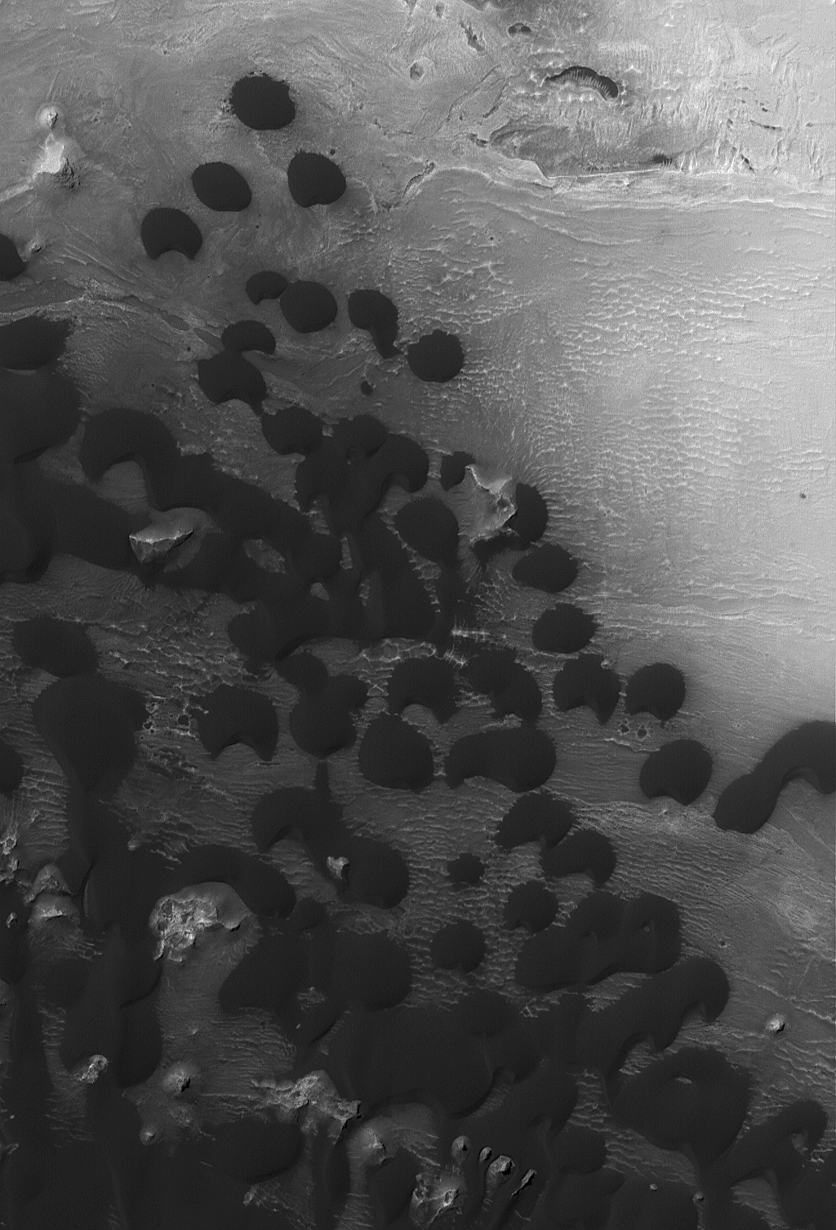

Intracrater Dunes

27 January 2004
This Mars Global Surveyor (MGS) Mars Orbiter Camera (MOC) image shows a portion of a field of dark sand dunes on the floor of an unnamed crater in western Arabia Terra near 7.3°N, 353.4°W. The dominant winds responsible for the movement of sand through this system blows almost directly north to south (top to bottom). The image covers an area about 3 km (1.9 mi) wide, and is illuminated by sunlight from the upper left.

Credit: NASA/JPL/Malin Space Science Systems